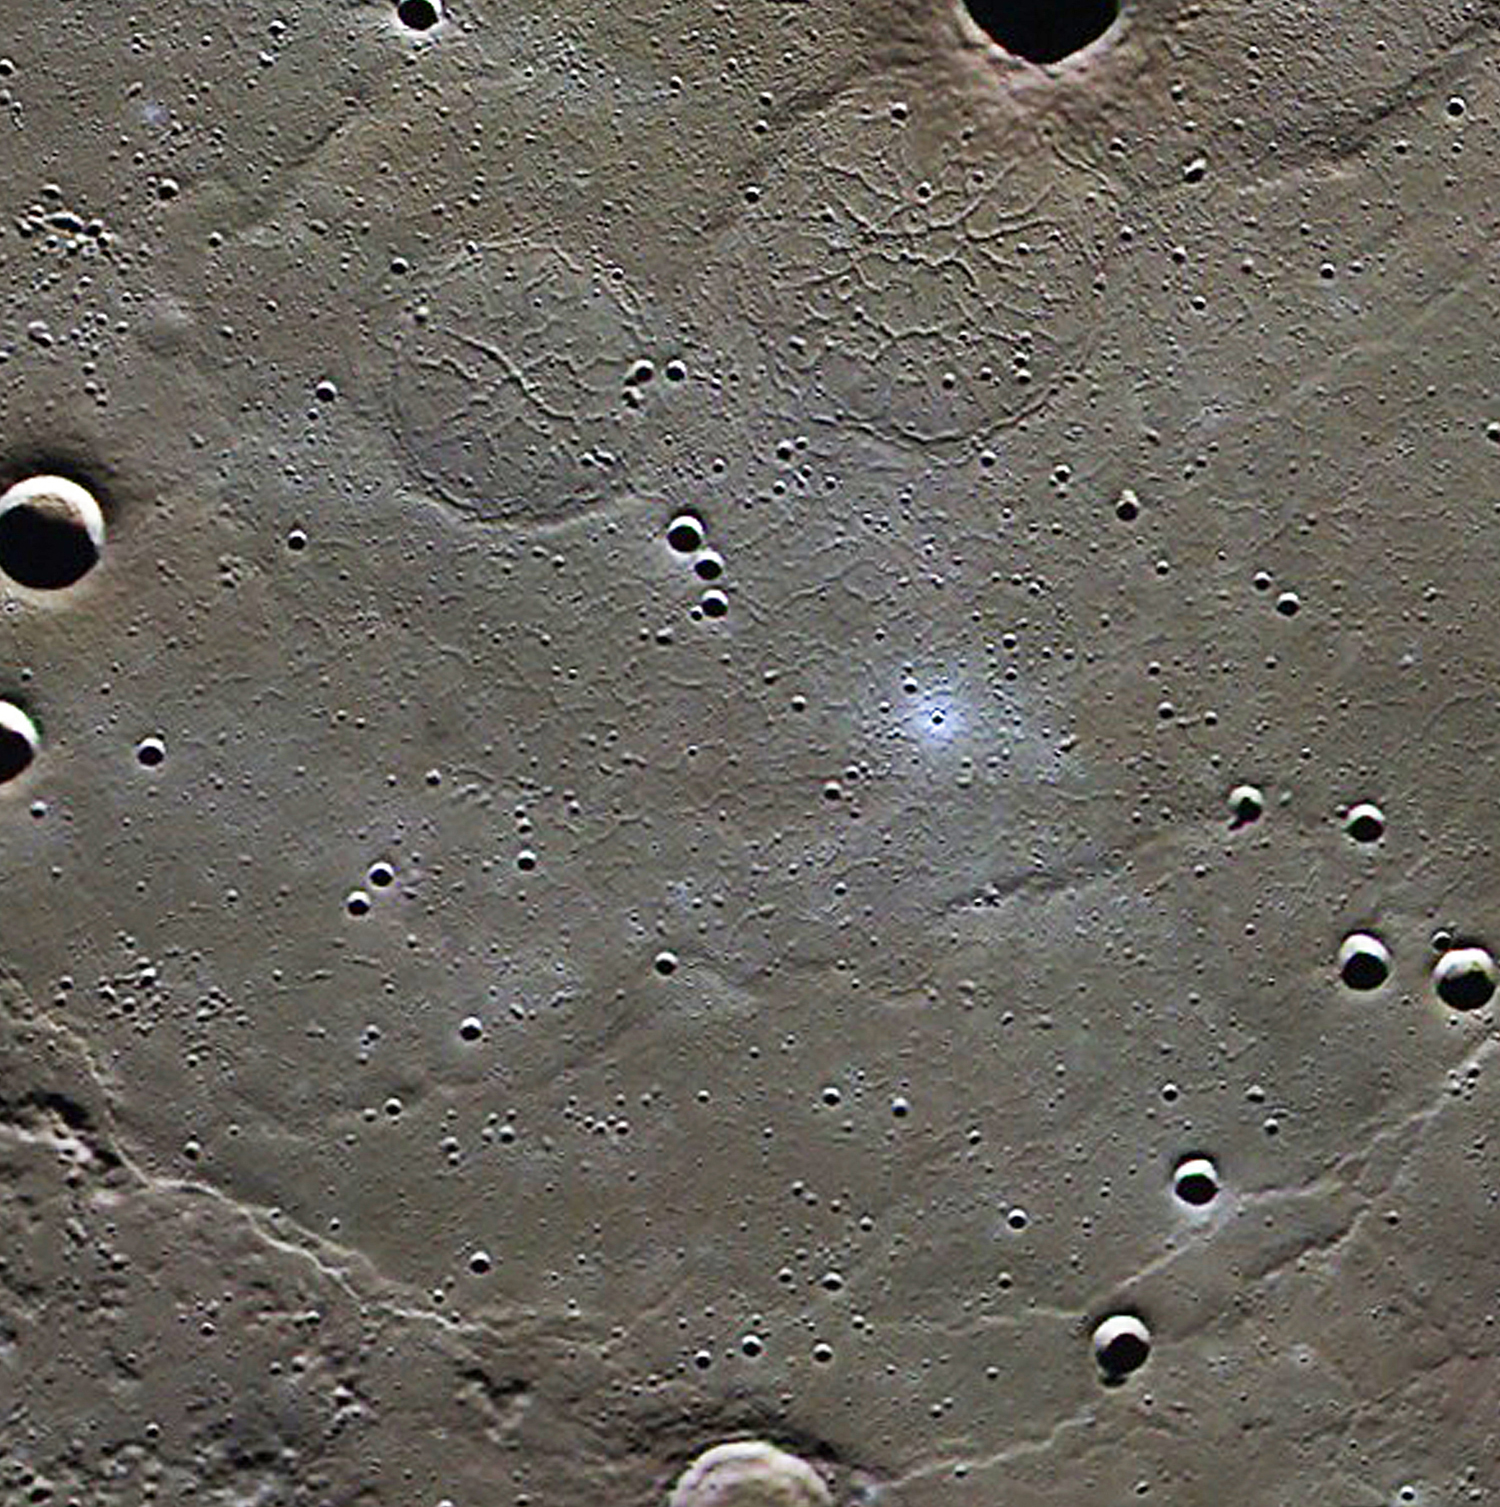

Goethe Basin

This image shows the margin of Goethe basin. A wrinkle-ridge ring marks the margin of the nearly completely buried basin. Graben are found within two interior ridge rings and throughout the basin fill material. Read the full Mission News story for more details about a recently published scientific study of these unusual tectonic landforms.

Instrument: Mercury Dual Imaging System (MDIS)
Center Latitude: 80.4°
Center Longitude: 308.1° E
Scale: This image is about 250 kilometers (155 miles) across

The MESSENGER spacecraft is the first ever to orbit the planet Mercury, and the spacecraft’s seven scientific instruments and radio science investigation are unraveling the history and evolution of the Solar System’s innermost planet. Visit the Why Mercury? section of this website to learn more about the key science questions that the MESSENGER mission is addressing. During the one-year primary mission, MDIS acquired 88,746 images and extensive other data sets. MESSENGER is now in a year-long extended mission, during which plans call for the acquisition of more than 80,000 additional images to support MESSENGER’s science goals.

These images are from MESSENGER, a NASA Discovery mission to conduct the first orbital study of the innermost planet, Mercury. For information regarding the use of images, see the MESSENGER image use policy.

Credit: NASA/Johns Hopkins University Applied Physics Laboratory/Carnegie Institution of Washington